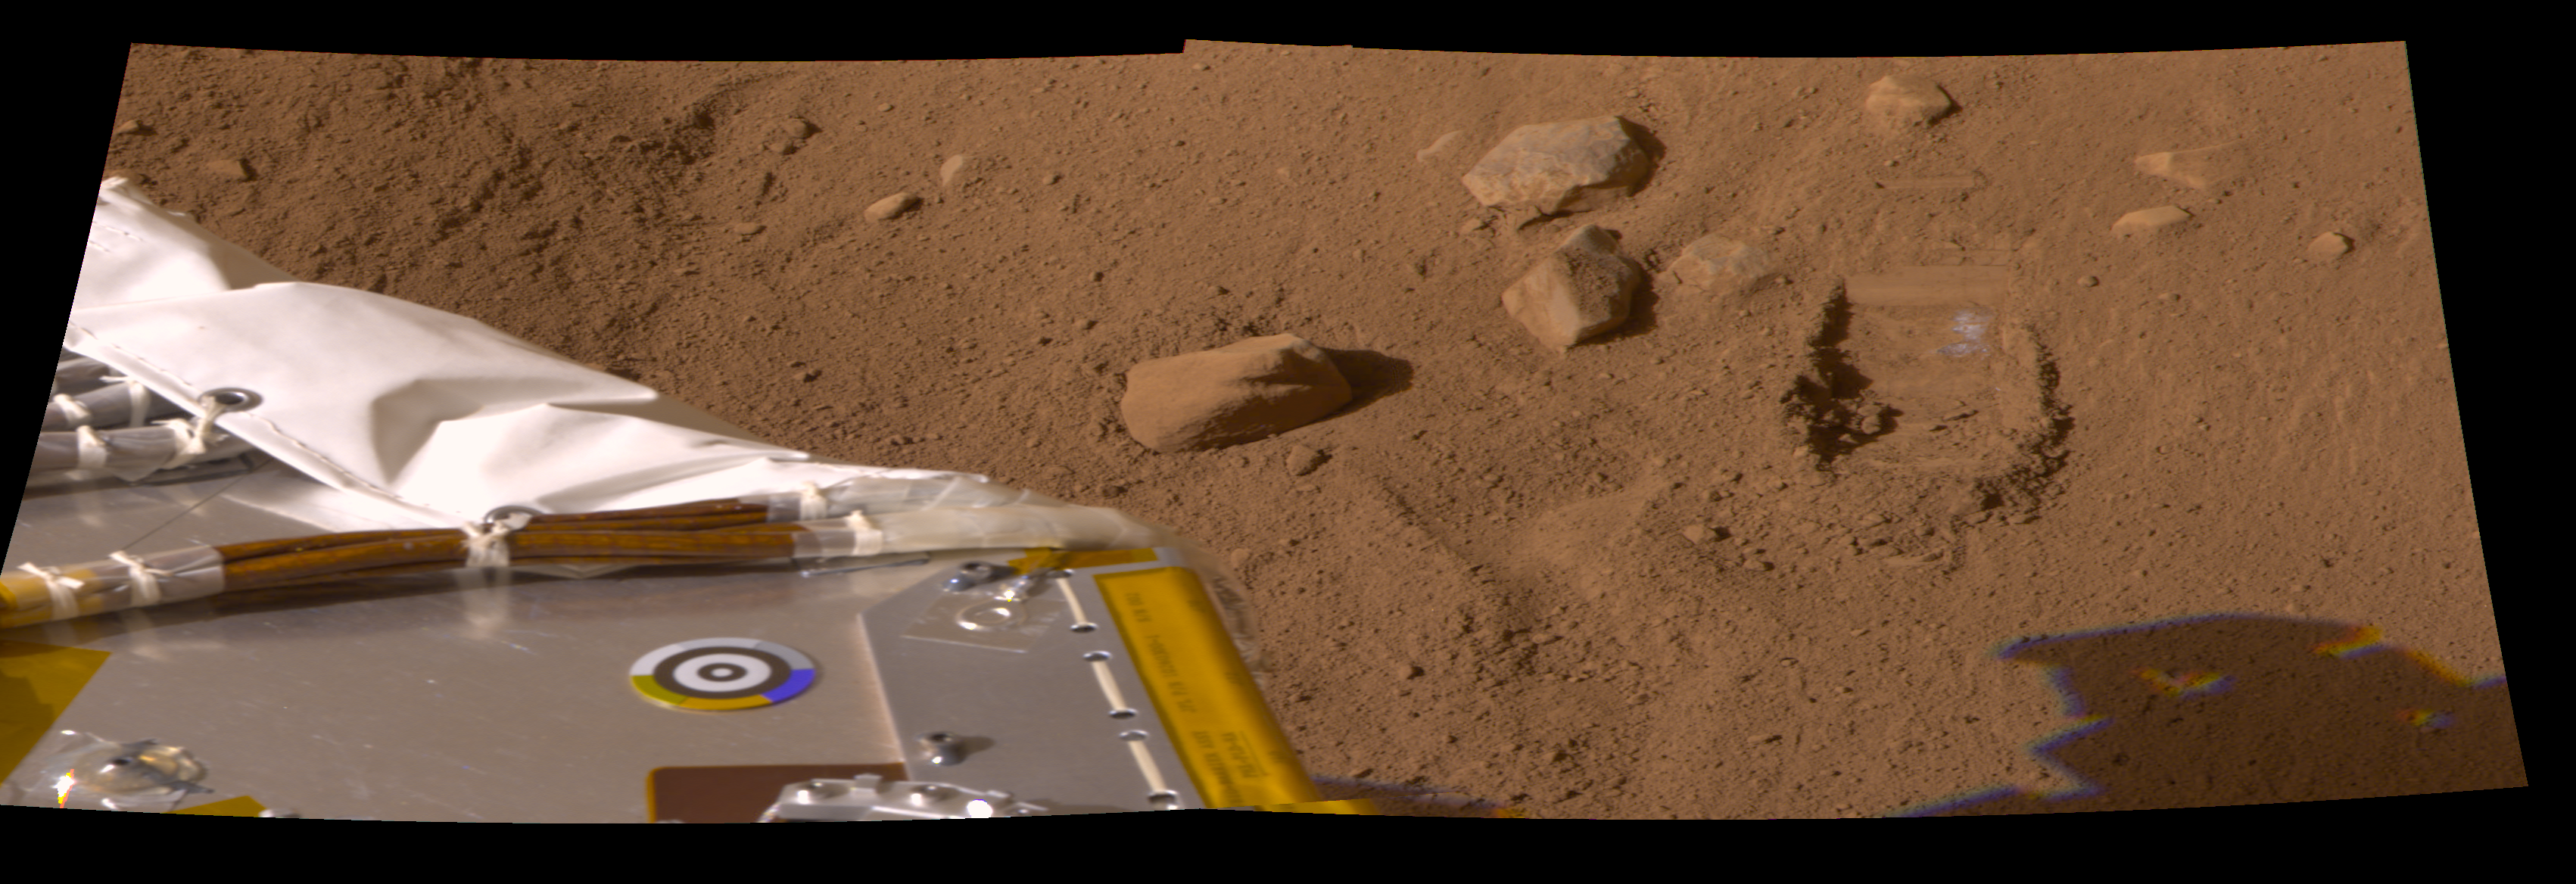

Second Dig and Dump Test

The Robotic Arm took a second scoop full of soil and revealed whitish material at the bottom of the dig area informally called the “Knave of Hearts.” The Science Team is debating whether this is a salt layer or the top of an ice table. Image was taken by the Surface Stereo Imager on the ninth day of the Mars mission, or Sol 9, (June 3, 2008) aboard the NASA Phoenix Mars Lander.

The Phoenix Mission is led by the University of Arizona, Tucson, on behalf of NASA. Project management of the mission is by NASA’s Jet Propulsion Laboratory, Pasadena, Calif. Spacecraft development is by Lockheed Martin Space Systems, Denver.

Photojournal Note: As planned, the Phoenix lander, which landed May 25, 2008 23:53 UTC, ended communications in November 2008, about six months after landing, when its solar panels ceased operating in the dark Martian winter.

Credit: NASA/JPL-Caltech/University of Arizona